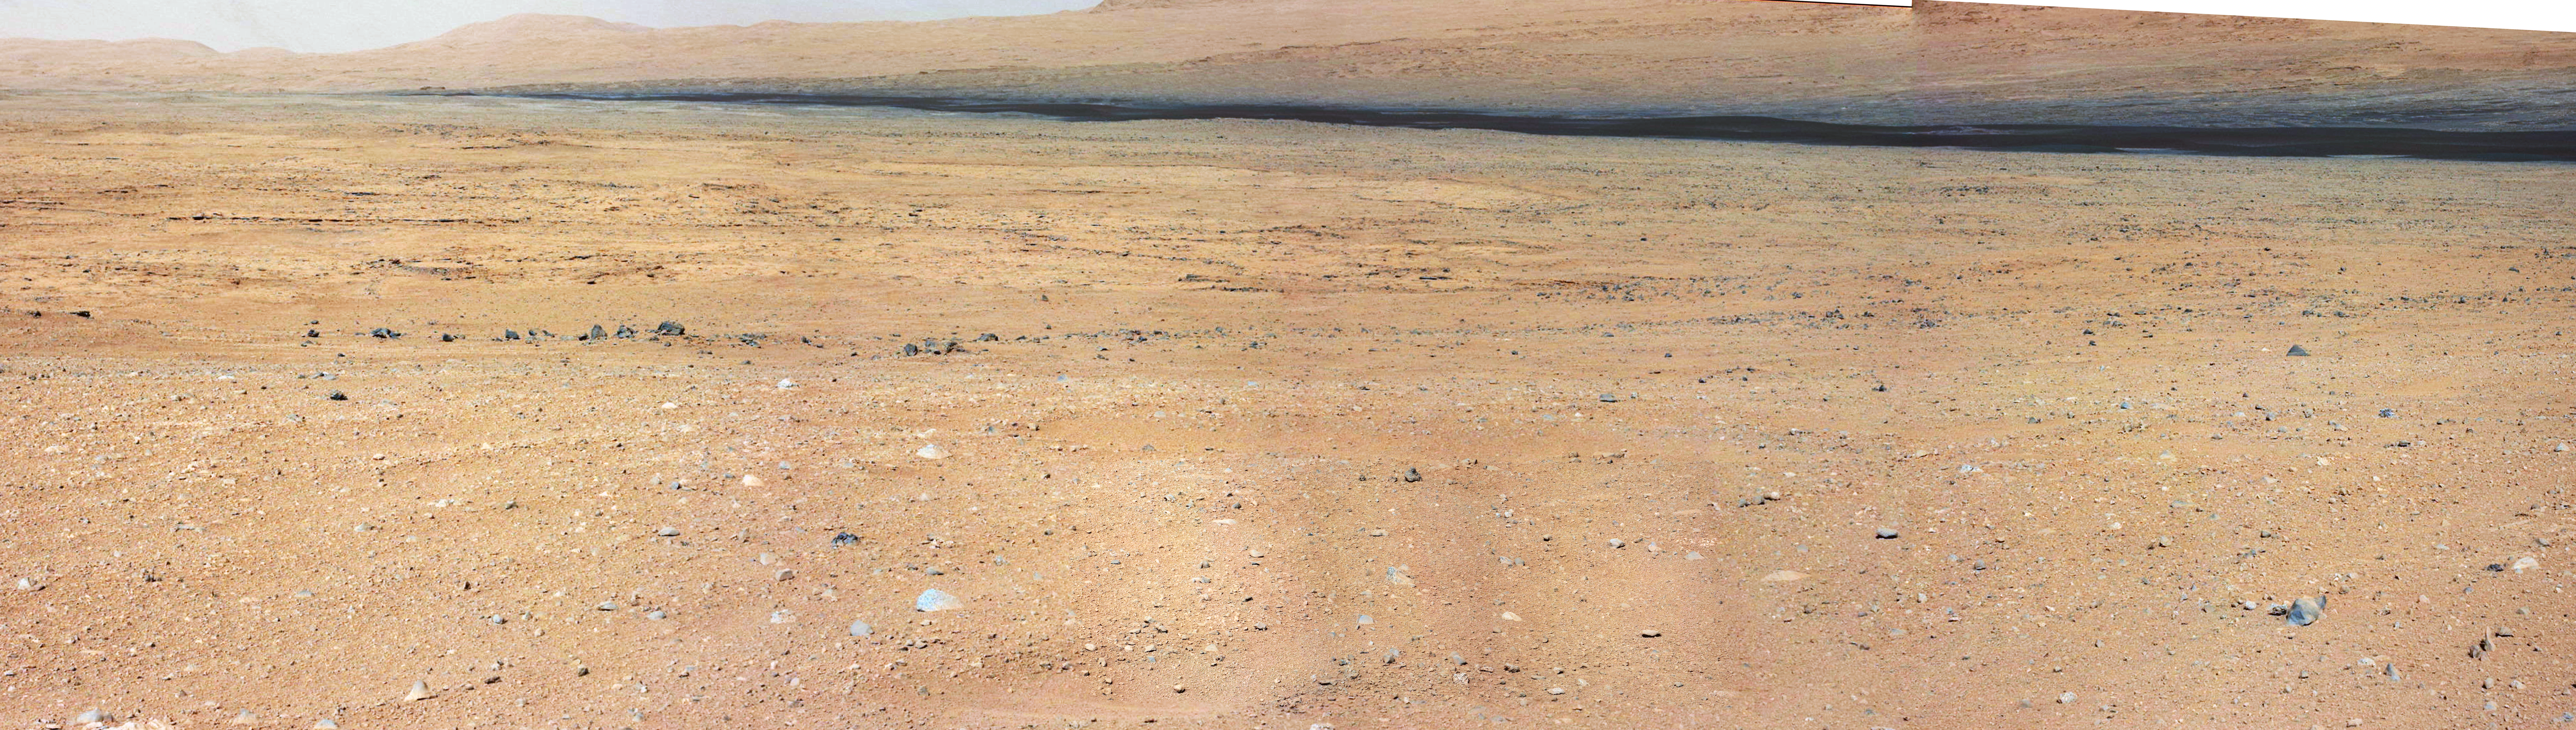

On the Road to Glenelg

Annotated Version

This mosaic from the Mast Camera on NASA’s Curiosity rover shows the view looking toward the “Glenelg” area, where three different terrain types come together. All three types are observed from orbit with the High-Resolution Imaging Science Experiment (HiRISE) camera on NASA’s Mars Reconnaissance Orbiter. By driving there, Curiosity will be able to explore them.

One of the three terrain types is light-toned with well-developed layering, which likely records deposits of sedimentary materials. There are also black bands that run through the area and might constitute additional layers that alternate with the light-toned layers. The black bands are not easily seen from orbit and are on the order of about 3.3-feet (1-meter) thick. Both of these layer types are important science targets.

This mosaic is composed of seven images. The Mastcam 34-millimeter camera took a series of four images; embedded within that series is a second set of three images taken with the Mastcam 100-millimeter camera.

Credit: NASA/JPL-Caltech/MSSS